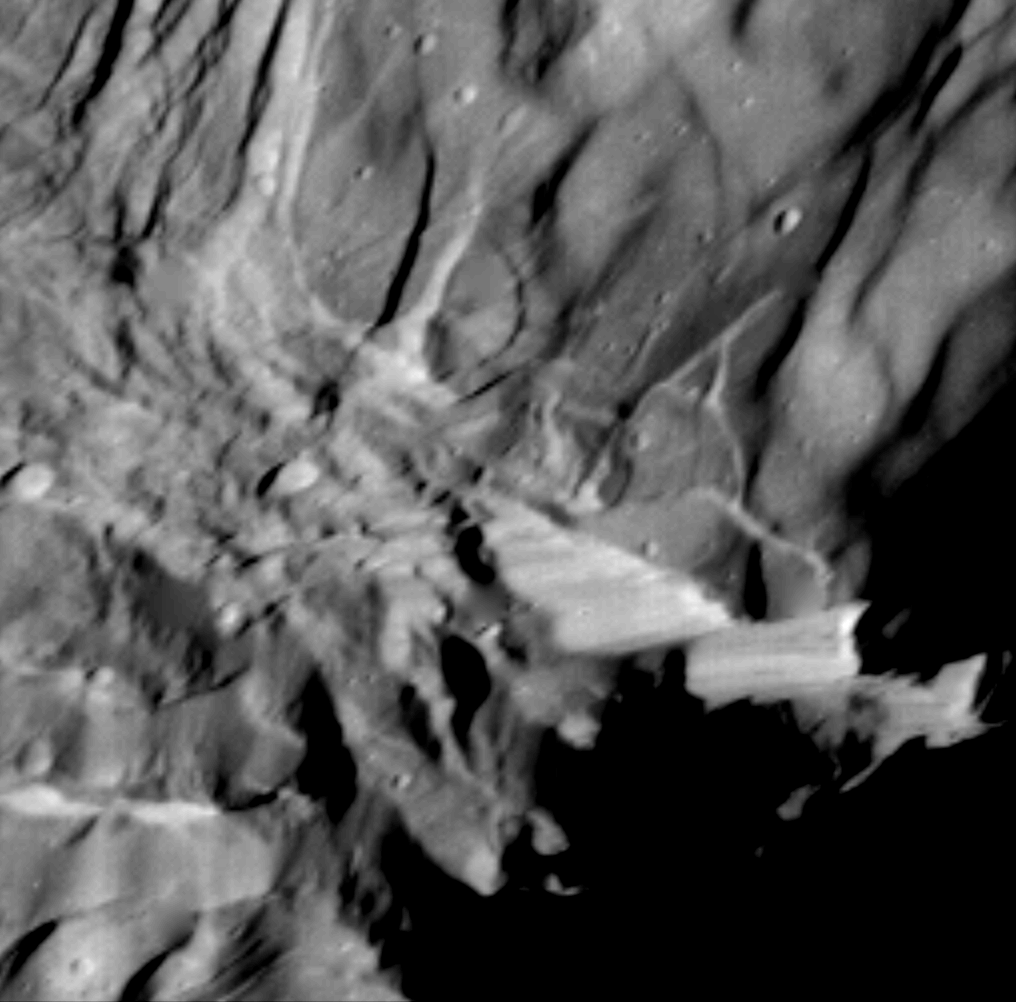

Miranda High Resolution of Large Fault

This high-resolution image of Miranda was acquired by Voyager 2 on Jan. 24, 1986, when the spacecraft was 36,250 kilometers (22,500 miles) from the Uranian moon. In this clear-filter, narrow-angle image, Miranda displays a dramatically varied surface. Well shown at this resolution of 660 meters (2,160 feet) are numerous ridges and valleys — a topography that was probably produced by compressional tectonics. Cutting across the ridges and valleys are many faults. The largest fault scarp, or cliff, is seen below and right of center; it shows grooves probably made by the contact of the fault blocks as they rubbed against each other (leaving what are known as slickensides). Movement of the down-dropped block is shown by the offset of the ridges. The fault may be 5 km (3 mi) high, or higher than the walls of the Grand Canyon on Earth. The Voyager project is managed for NASA by the Jet Propulsion Laboratory.

Credit: NASA/JPL